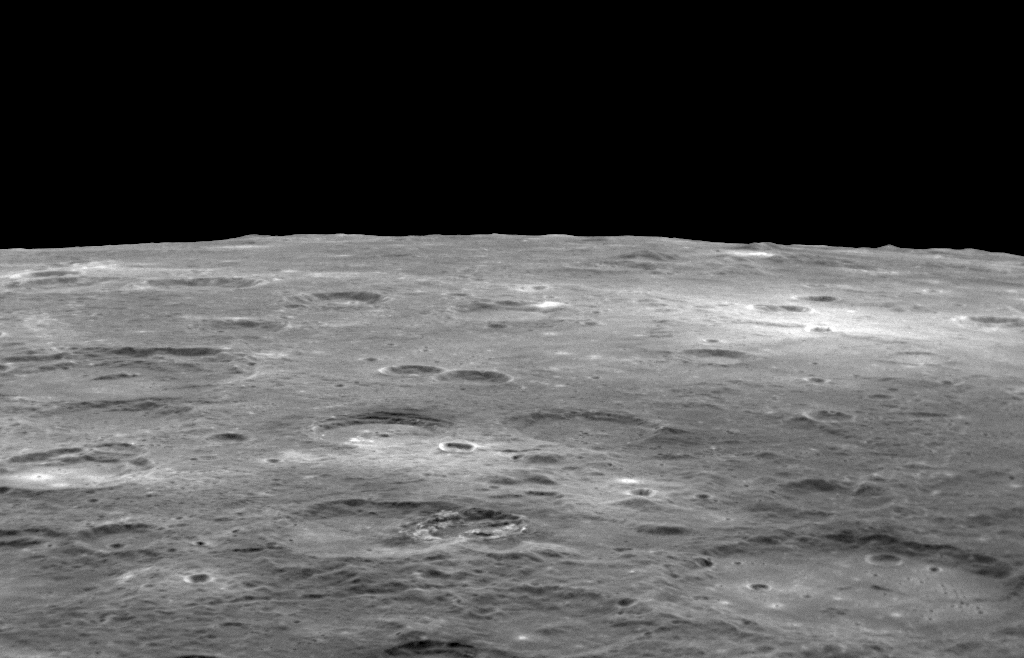

Horizon Shot

In this image, Mercury’s cratered surface stretches to the horizon. Limb images with the Wide Angle Camera (WAC) have been a part of MDIS imaging campaigns since the beginning of orbital operations. A few months ago, in June 2012, NAC images of Mercury’s limb were added to the regular weekly observations, resulting in a few images each week with dramatic views of Mercury’s horizon such as seen here. View this previous post to see a stunning mosaic of NAC limb images.

This image was acquired as part of MDIS’s limb imaging campaign. Once per week, MDIS captures images of Mercury’s limb, with an emphasis on imaging the southern hemisphere limb. These limb images provide information about Mercury’s shape and complement measurements of topography made by the Mercury Laser Altimeter (MLA) of Mercury’s northern hemisphere.

Date acquired: July 17, 2012
Image Mission Elapsed Time (MET): 250986760
Image ID: 2215464
Instrument: Narrow Angle Camera (NAC) of the Mercury Dual Imaging System (MDIS)
Center Latitude: -30.3°
Center Longitude: 59.4° E
Scale: The bottom of the image is approximately 300 kilometers (190 miles) in length

The MESSENGER spacecraft is the first ever to orbit the planet Mercury, and the spacecraft’s seven scientific instruments and radio science investigation are unraveling the history and evolution of the Solar System’s innermost planet. Visit the Why Mercury? section of this website to learn more about the key science questions that the MESSENGER mission is addressing. During the one-year primary mission, MDIS acquired 88,746 images and extensive other data sets. MESSENGER is now in a year-long extended mission, during which plans call for the acquisition of more than 80,000 additional images to support MESSENGER’s science goals.

These images are from MESSENGER, a NASA Discovery mission to conduct the first orbital study of the innermost planet, Mercury. For information regarding the use of images, see the MESSENGER image use policy.

Credit: NASA/Johns Hopkins University Applied Physics Laboratory/Carnegie Institution of Washington